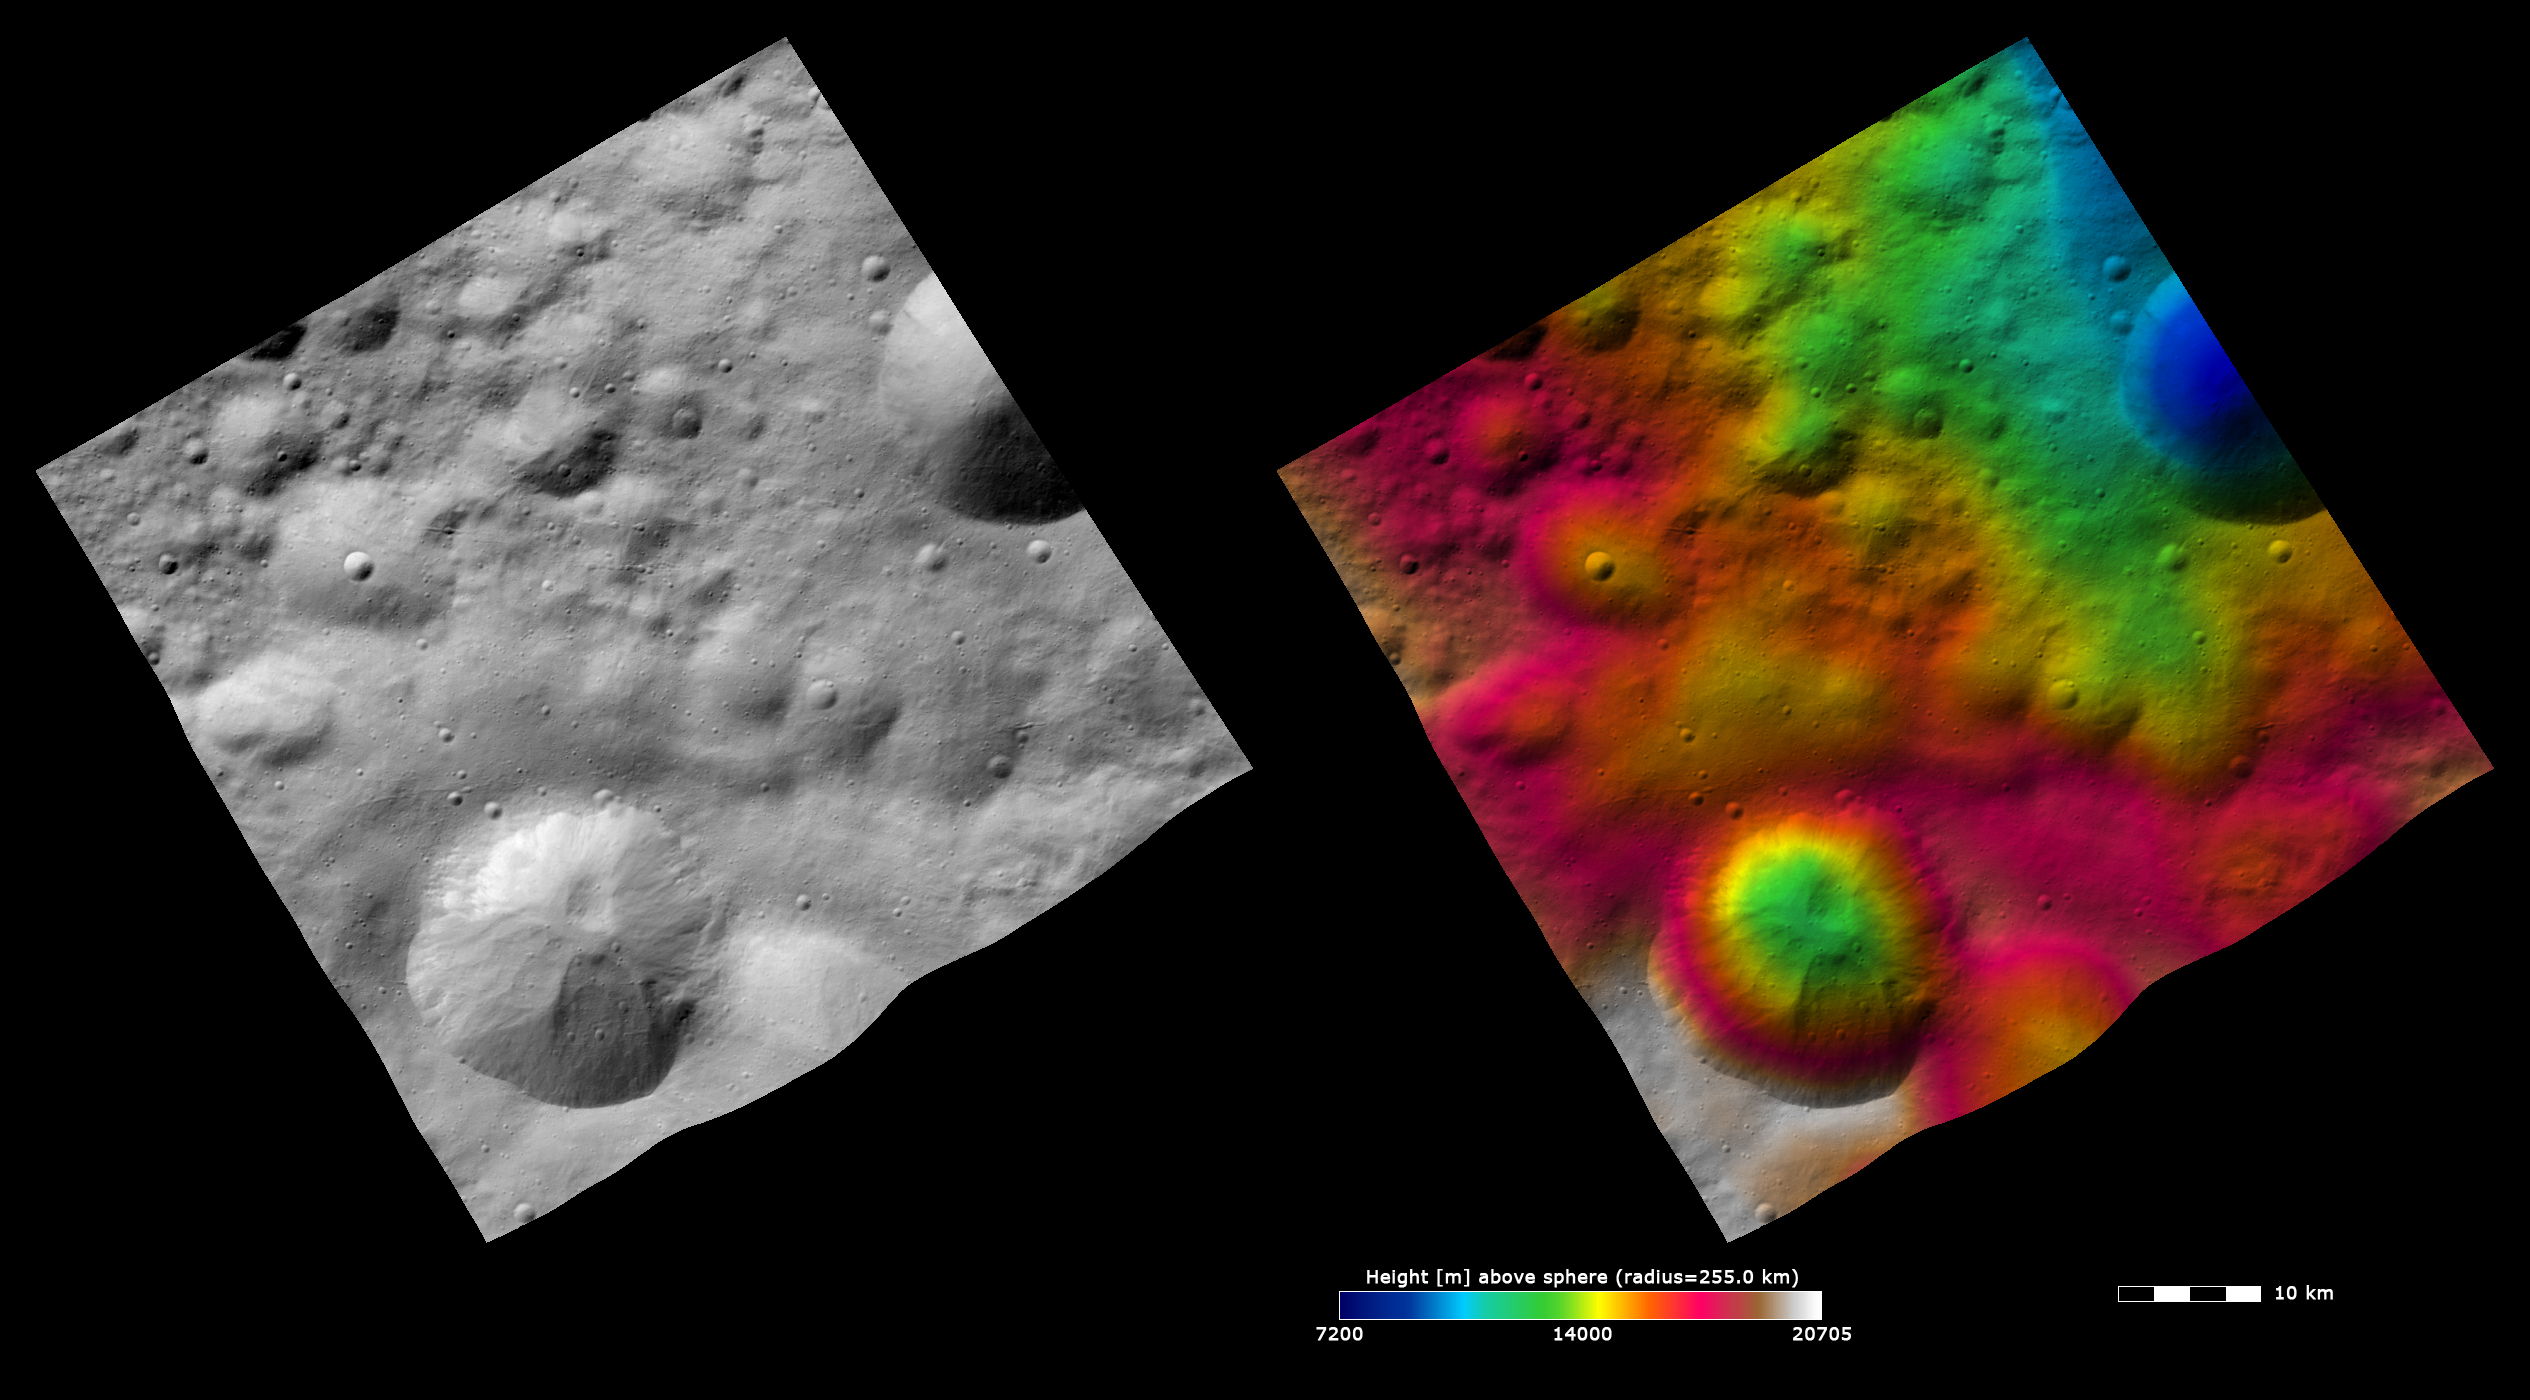

Topography and Albedo Image of Gegania Crater

These Dawn FC (framing camera) images show Gegania crater, after which Gegania quadrangle is named. Gegania crater is the large, ~15km diameter crater, at the bottom of the image. The left image is an albedo image, which is taken directly through the clear filter of the FC. Such an image shows the albedo (e.g. brightness/darkness) of the surface. The right image uses the same albedo image as its base but then a color-coded height representation of the topography is overlain onto it. The topography is calculated from a set of images that were observed from different viewing directions, allowing stereo reconstruction. The various colors correspond to the height of the area. The white and red areas in the bottom half of the image are the highest areas and the blue area at the top of the image is the lowest area. Gegania crater is distinctive because it has an irregularly shaped rim that makes it almost a square shape instead of a circle. Also, it is the eastern half of a double impact crater. A part of the western part of the double impact crater can be seen more clearly in the color-coded height image as a roughly circular depression.

These images are centered in Vesta’s Gegania quadrangle and the center latitude and longitude of the image is 9.7°N, 61.8°E. NASA’s Dawn spacecraft obtained this image with its framing camera on October 16th 2011. This image was taken through the camera’s clear filter. The distance to the surface of Vesta is 700 km and the image has a resolution of about 70 meters per pixel. This image was acquired during the HAMO (High Altitude Mapping Orbit) phase of the mission. The images are lambert-azimuthal map projected.

The Dawn mission to Vesta and Ceres is managed by NASA’s Jet Propulsion Laboratory, a division of the California Institute of Technology in Pasadena, for NASA’s Science Mission Directorate, Washington D.C. UCLA is responsible for overall Dawn mission science. The Dawn framing cameras have been developed and built under the leadership of the Max Planck Institute for Solar System Research, Katlenburg-Lindau, Germany, with significant contributions by DLR German Aerospace Center, Institute of Planetary Research, Berlin, and in coordination with the Institute of Computer and Communication Network Engineering, Braunschweig. The Framing Camera project is funded by the Max Planck Society, DLR, and NASA/JPL.

Credit: NASA/JPL-Caltech/UCLA/MPS/DLR/IDA